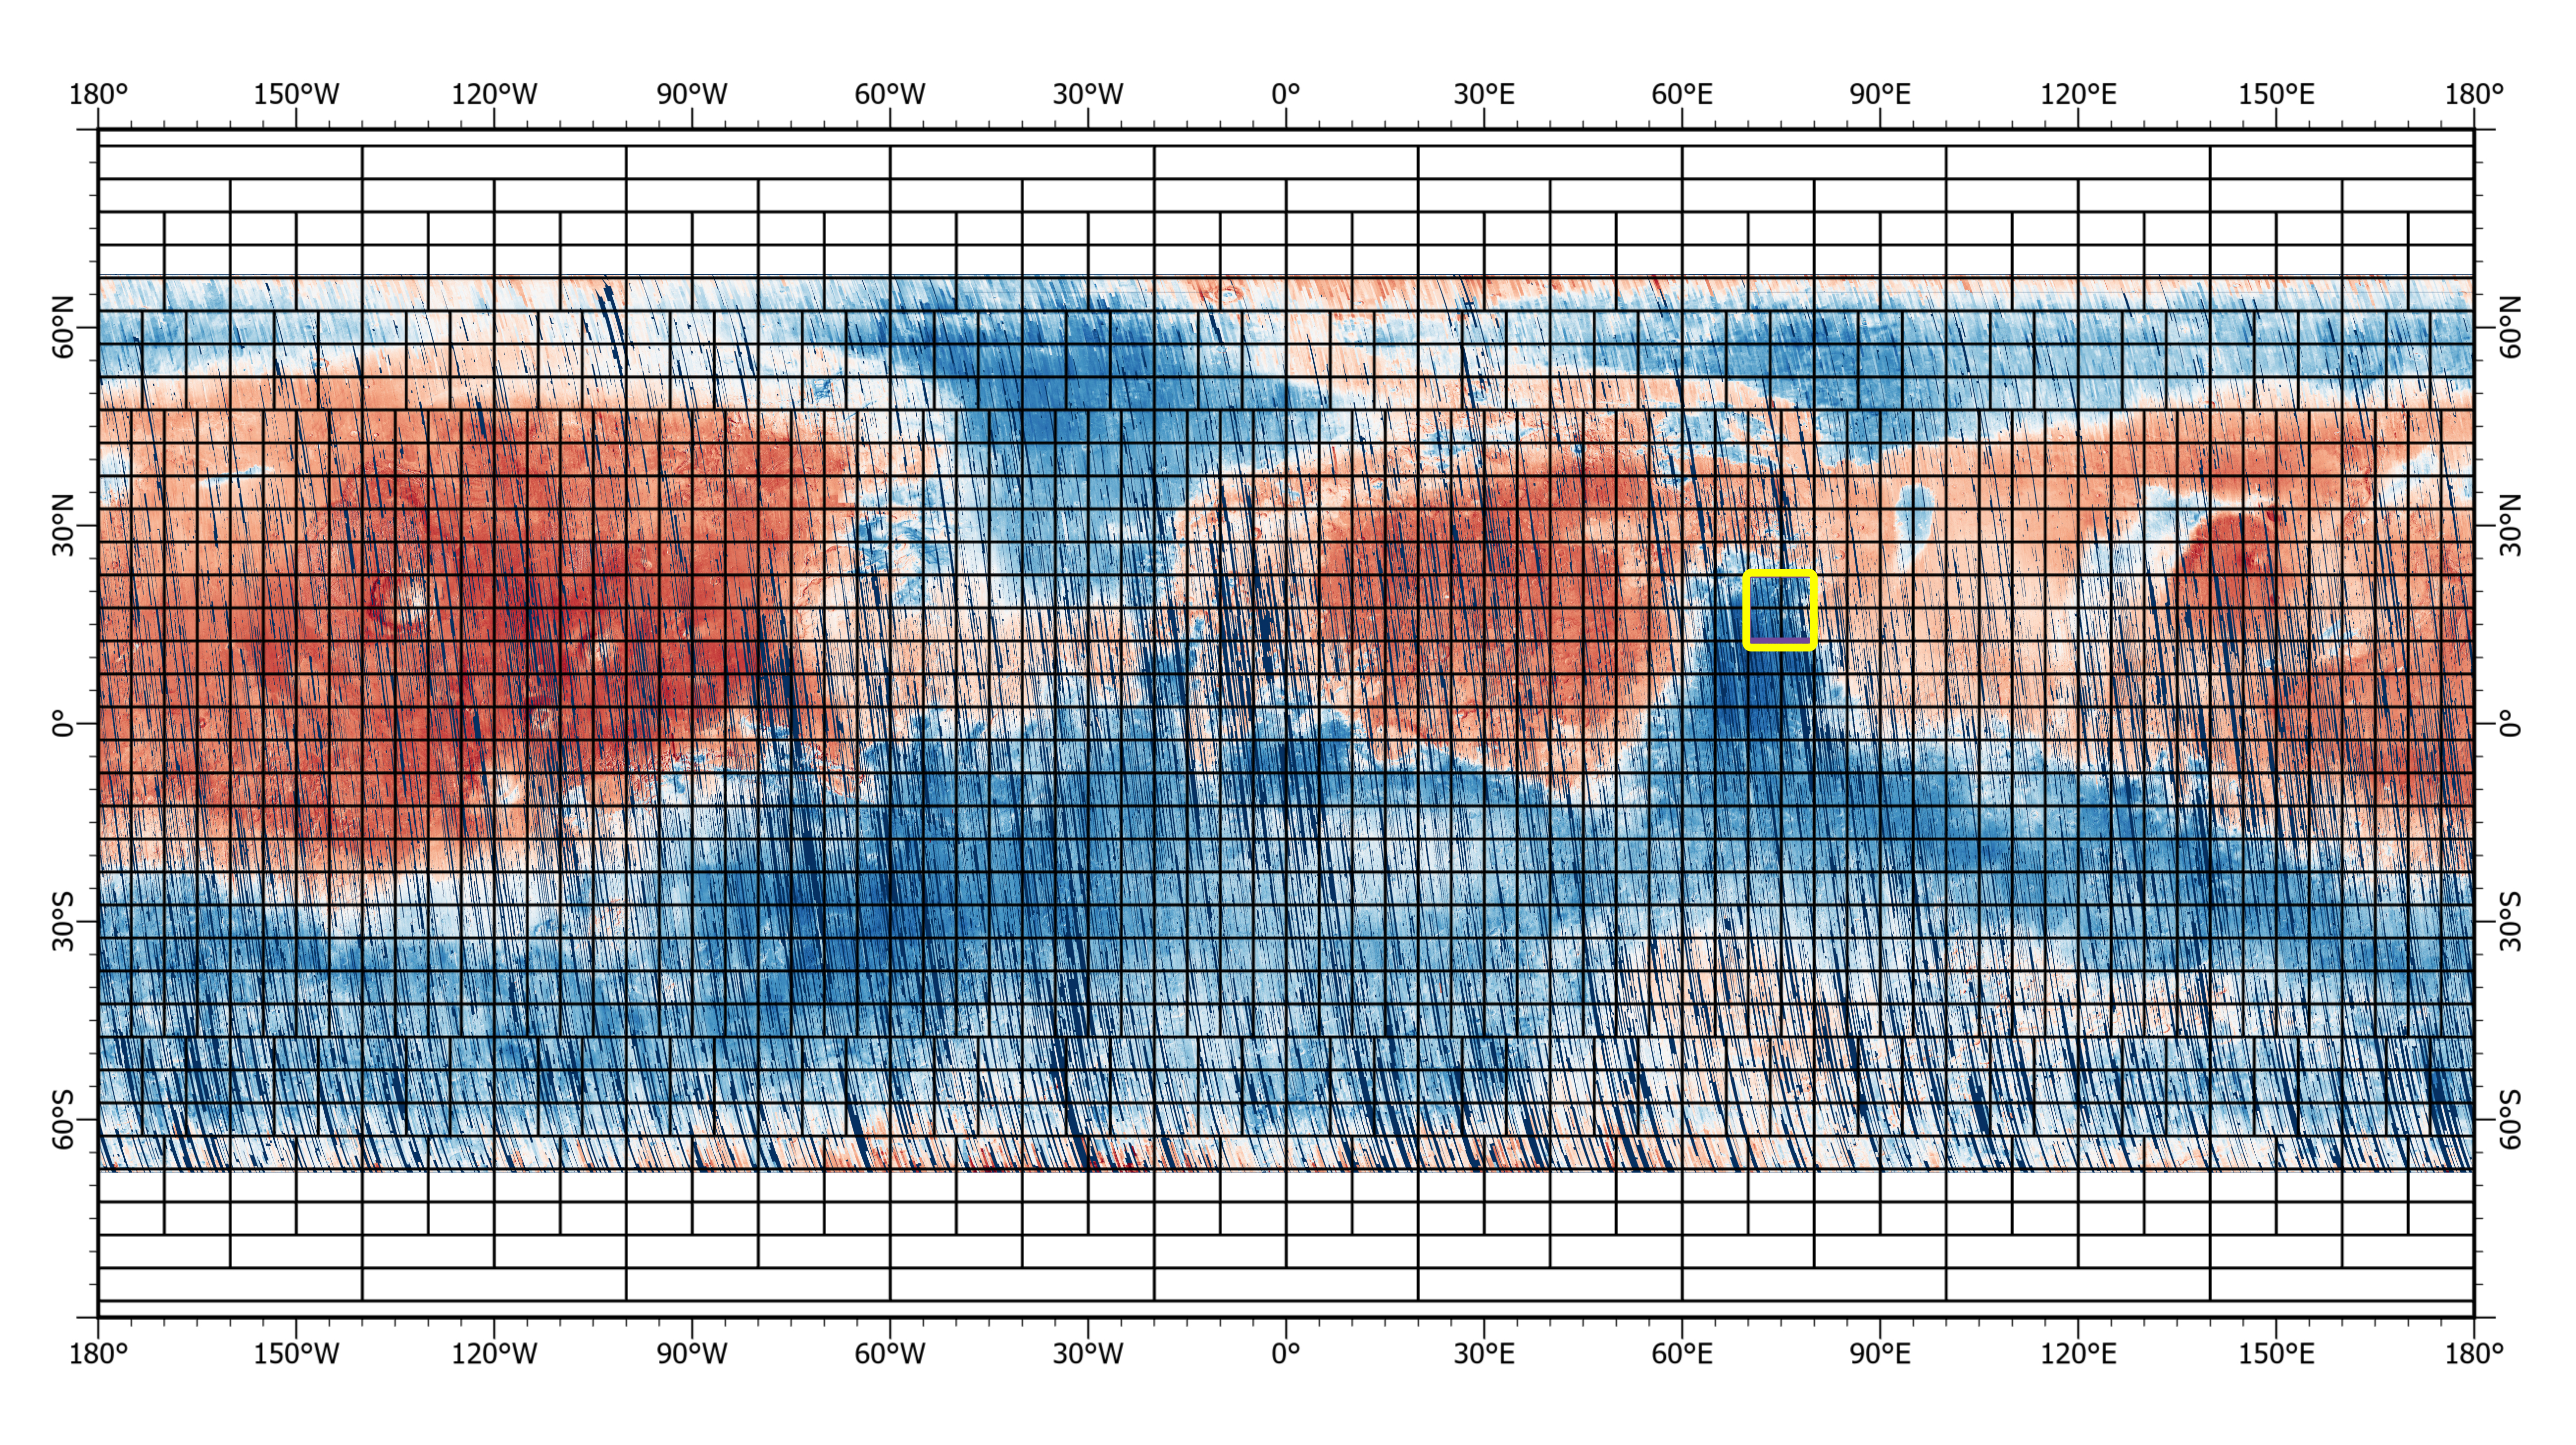

One of CRISM’s Final Maps of Mars

This 72-color near-global map of the Red Planet was captured by NASA’s Mars Reconnaissance Orbiter (MRO) using its Compact Reconnaissance Imaging Spectrometer for Mars, or CRISM. The yellow square indicates the Nili Fossae region of Mars, which is highlighted in six views in PIA25364. The map is one of the last major datasets CRISM will ever produce; the instrument will be decommissioned by the end of 2022.

Data for the 6.3-gigapixel map was collected over 11 years of CRISM operations. The instrument arrived at Mars with three cryocoolers that allowed it to see in a range of wavelengths, including infrared; in 2017, the last of those cryocoolers stopped working, severely limiting the number of wavelengths CRISM could “see.”

MRO is led by NASA’s Jet Propulsion Laboratory in Southern California on behalf of NASA’s Science Mission Directorate in Washington. Johns Hopkins University’s Applied Physics Laboratory in Laurel, Maryland, built and leads the CRISM instrument.

Credit: NASA/JPL-Caltech/JHU-APL